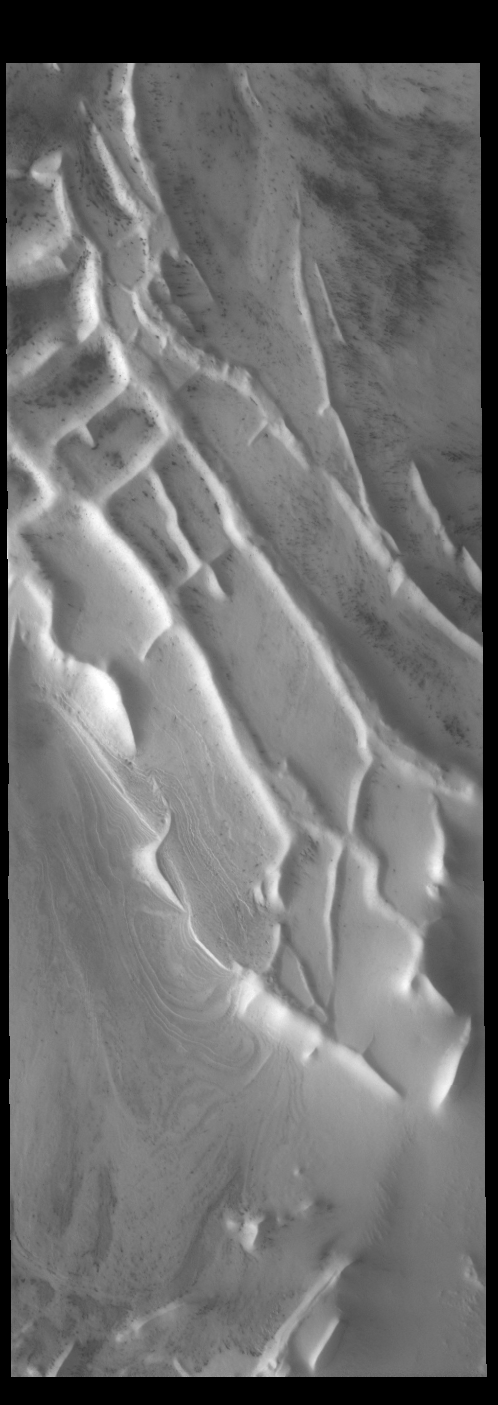

Angustus Labyrinthus 2

Today’s VIS image shows another portion of Angustus Labyrinthus near the location of yesterday’s image.

Credit: NASA/JPL-Caltech/ASU